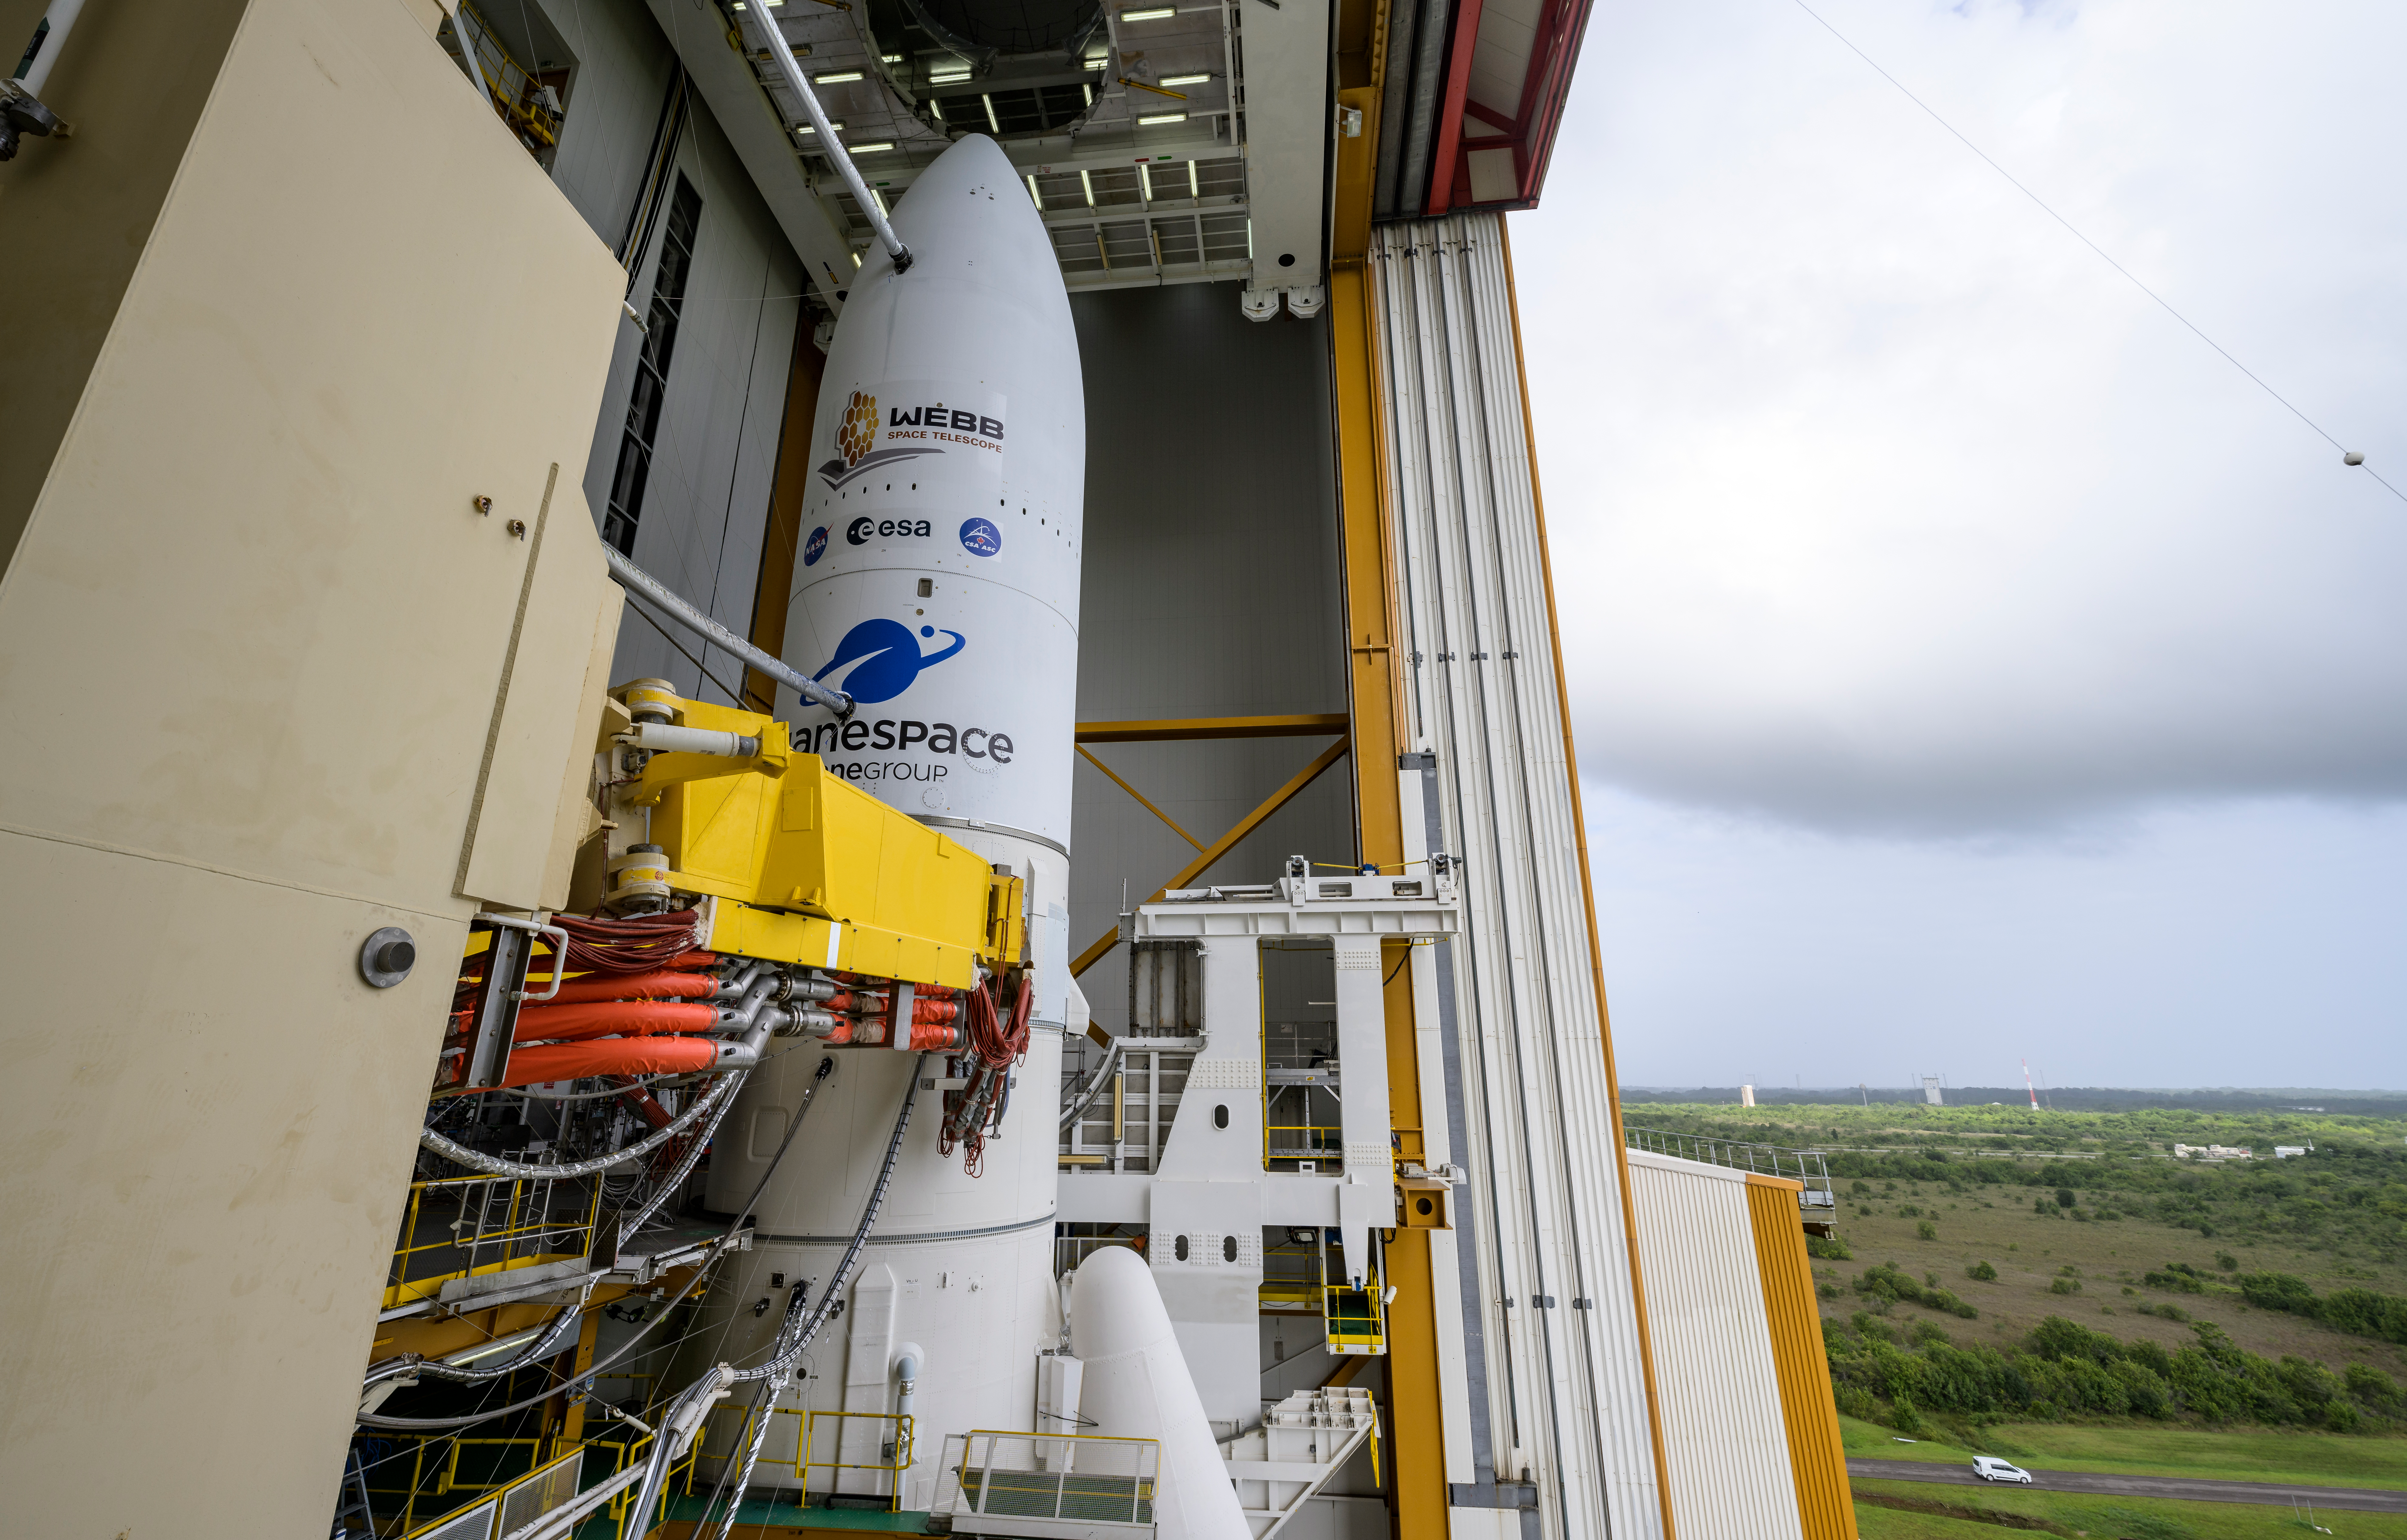

Ariane 5 Rollout with James Webb Space Telescope

Arianespace's Ariane 5 rocket with NASA’s James Webb Space Telescope onboard, is seen ahead of rollout to the launch pad, Thursday, Dec. 23, 2021, at Europe’s Spaceport, the Guiana Space Center in Kourou, French Guiana. The James Webb Space Telescope (sometimes called JWST or Webb) is a large infrared telescope with a 21.3 foot (6.5 meter) primary mirror. The observatory will study every phase of cosmic history—from within our solar system to the most distant observable galaxies in the early universe.

Credit: NASA/Bill Ingalls